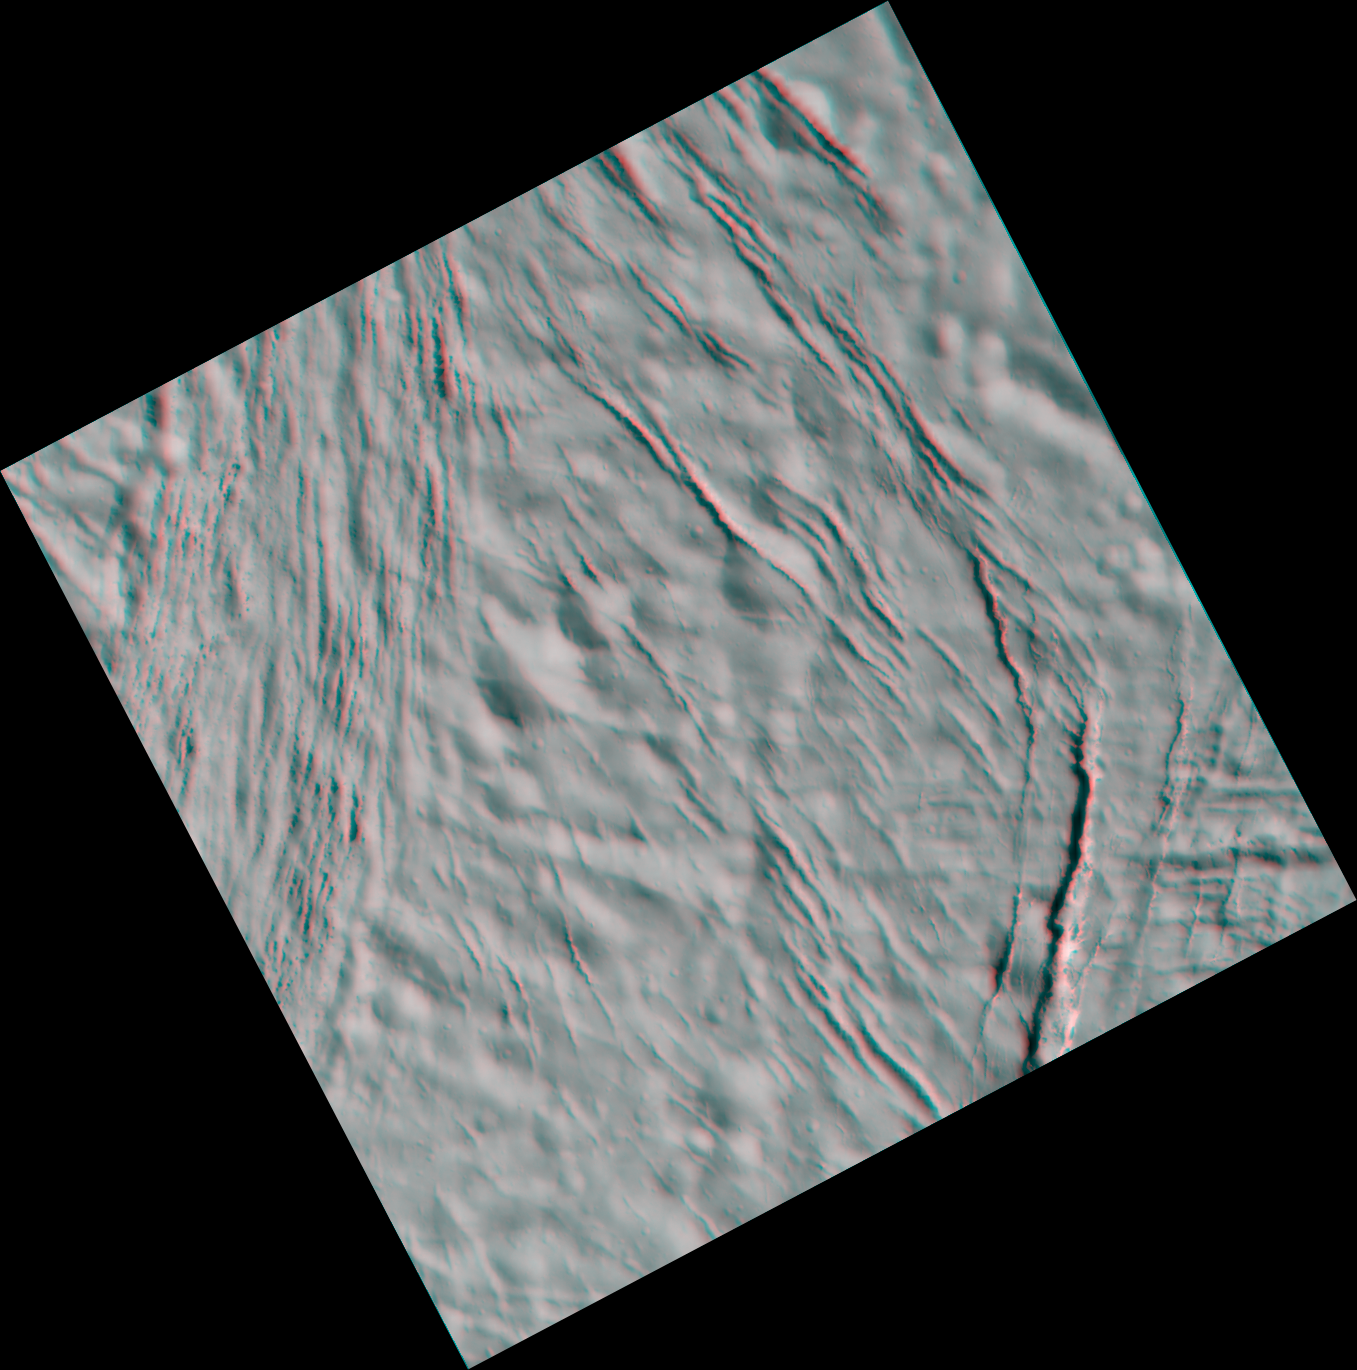

Stressed-out Enceladus (3-D)

This high-resolution stereo anaglyph of Saturn’s moon Enceladus shows a region of craters softened by time and torn apart by tectonic stresses. Fractures 100 to 400 meters (330 to 1,300 feet) in width crosscut the terrain: One set trends northeast-southwest and another trends northwest-southeast. North is up. A region of “grooved terrain” is visible on the left. A broad canyon, its floor partly concealed by shadow, is notable on the right.

The images for this anaglyph were taken in visible light with Cassini’s narrow-angle camera at distances from Enceladus ranging from about 25,700 kilometers (16,000 miles, red-colored image) to 5,200 kilometers (3,300 miles, blue-colored image) and at a Sun-Enceladus-spacecraft, or phase, angle ranging from 46 to 39 degrees. Pixel scale in the red image was 150 meters (490 feet) per pixel. Scale in the blue image was 30 meters (100 feet) per pixel.

A separate, non-stereo version of the scene, showing only the more-distant image, is also available (see PIA06213). The images have been contrast-enhanced to aid visibility.

The Cassini-Huygens mission is a cooperative project of NASA, the European Space Agency and the Italian Space Agency. The Jet Propulsion Laboratory, a division of the California Institute of Technology in Pasadena, manages the mission for NASA’s Science Mission Directorate, Washington, D.C. The Cassini orbiter and its two onboard cameras were designed, developed and assembled at JPL. The imaging team is based at the Space Science Institute, Boulder, Colo.

Credit: NASA/JPL/Space Science Institute